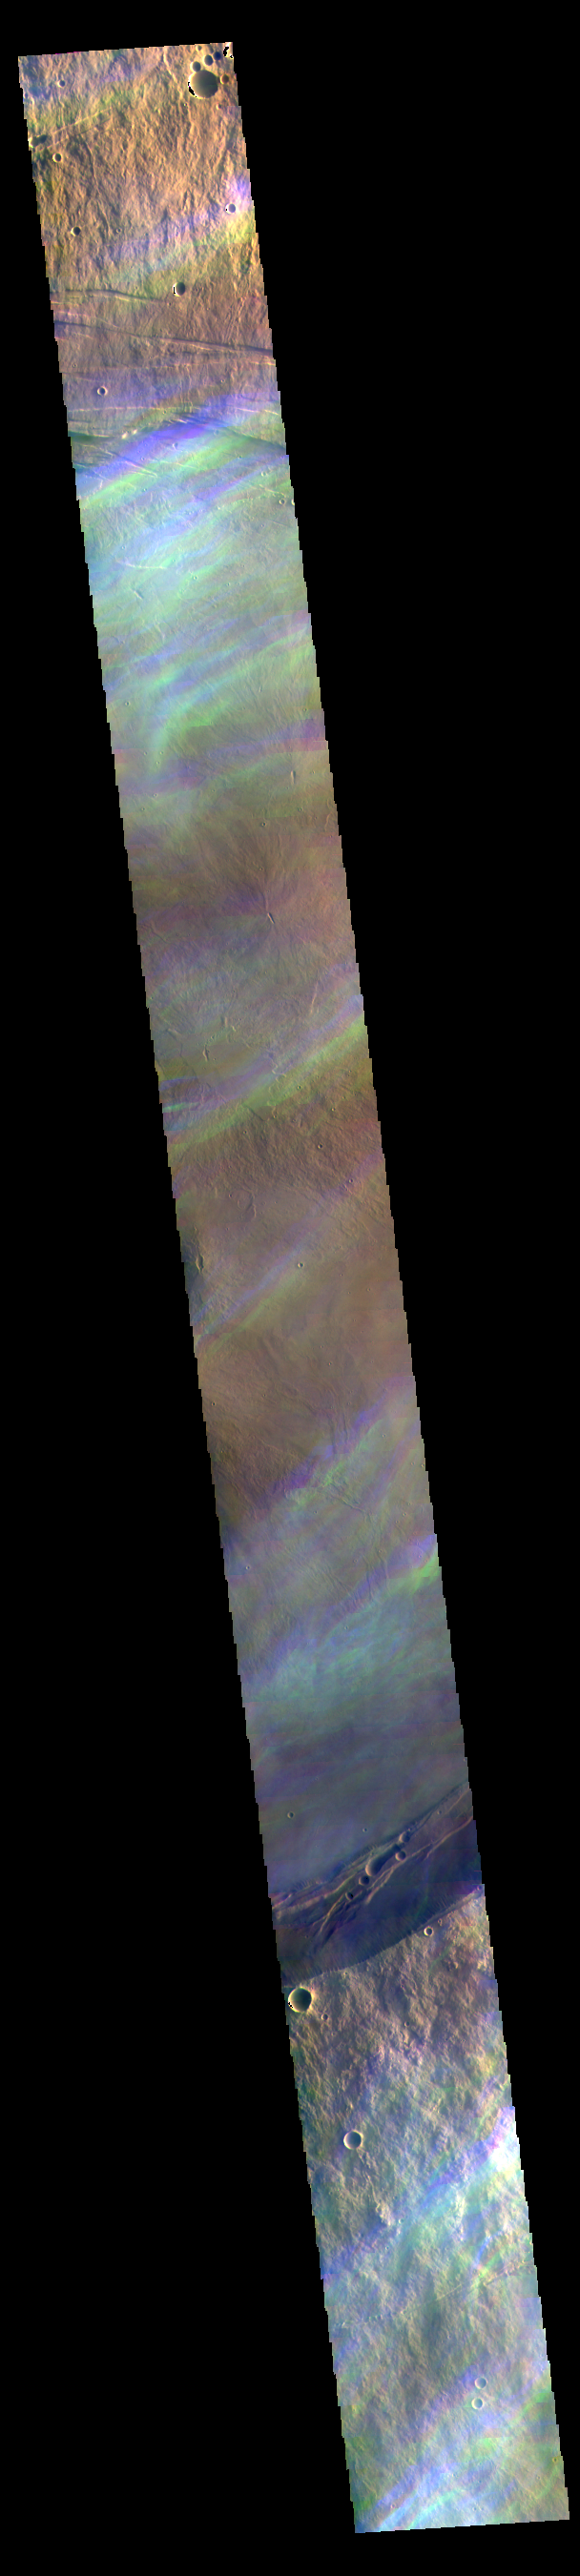

Ice Rich Clouds – False Color

The THEMIS VIS camera contains 5 filters. The data from different filters can be combined in multiple ways to create a false color image. These false color images may reveal subtle variations of the surface not easily identified in a single band image.

The 5 filters are collected with a short delay between them. In creating false color images of the surface, the surface is stable and each filter image is overlaid and “connected” based of the location of identical surface features. However, when there is movement occurring during the delay, the filters don’t overlay well.

In this case the movement is seen as bands of blue and yellow. These are ice rich clouds over the summit of Arsia Mons. The altitude of the clouds and speed they are blown by the wind is enough that there is significant difference in cloud locations between the short delay separating the filters. Imaging transient clouds allows for study of the atmosphere of Mars.

Credit: NASA/JPL-Caltech/ASU